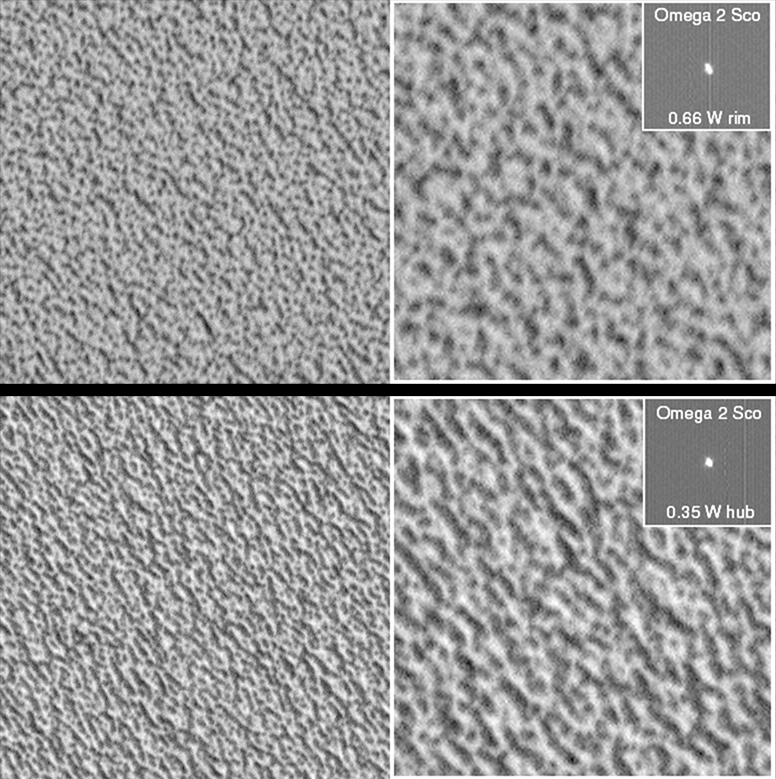

MOC Focus Test Images

Observations during the first week of March 1999 were mostly aimed at acquiring quantitative and qualitative information about the Mars Orbiter Camera (MOC) in the environment in which it was originally designed to operate. Chief among the”calibration” data were measurements of the camera’s focus, which is very sensitive to temperature because the magnification is so high. Using heaters around the rim (outer portion) and hub (inner portion) of the primary mirror to minutely change the shape of the mirror, pictures were taken of stars — which are “point sources” for accurate measurement — and of the north polar cap and polar dune fieldfor comparison between the theoretical quality of the image and the practical quality.

Two representative focus conditions are shown here. In each frame, the upper left corner of the left-hand image is shown enlarged 2-fold on the right. The star Omega 2 Scorpius is shown for comparison; its oblong shape is an indication of how far and in what direction focus lies. The closer to a symmetric “circle,” the closer to focus. A comparison of the enlargements shows that subtle features are better discriminated in the image at 0.35 W hub (lower picture) than at 0.66 W rim (upper picture), indicating that heating of the inner portion of the mirror moves the camera closer to focus. The two MOC images show similar surfaces on the permanent north polar ice cap at nearly 1.5 meters (5 feet) per pixel. Each image (left side) shows an area about 578 meters (631 yards) wide; illumination is from the upper right.

Malin Space Science Systems and the California Institute of Technology built the MOC using spare hardware from the Mars Observer mission. MSSS operates the camera from its facilities in San Diego, CA. The Jet Propulsion Laboratory’s Mars Surveyor Operations Project operates the Mars Global Surveyor spacecraft with its industrial partner, Lockheed Martin Astronautics, from facilities in Pasadena, CA and Denver, CO.

Credit: NASA/JPL/MSSS